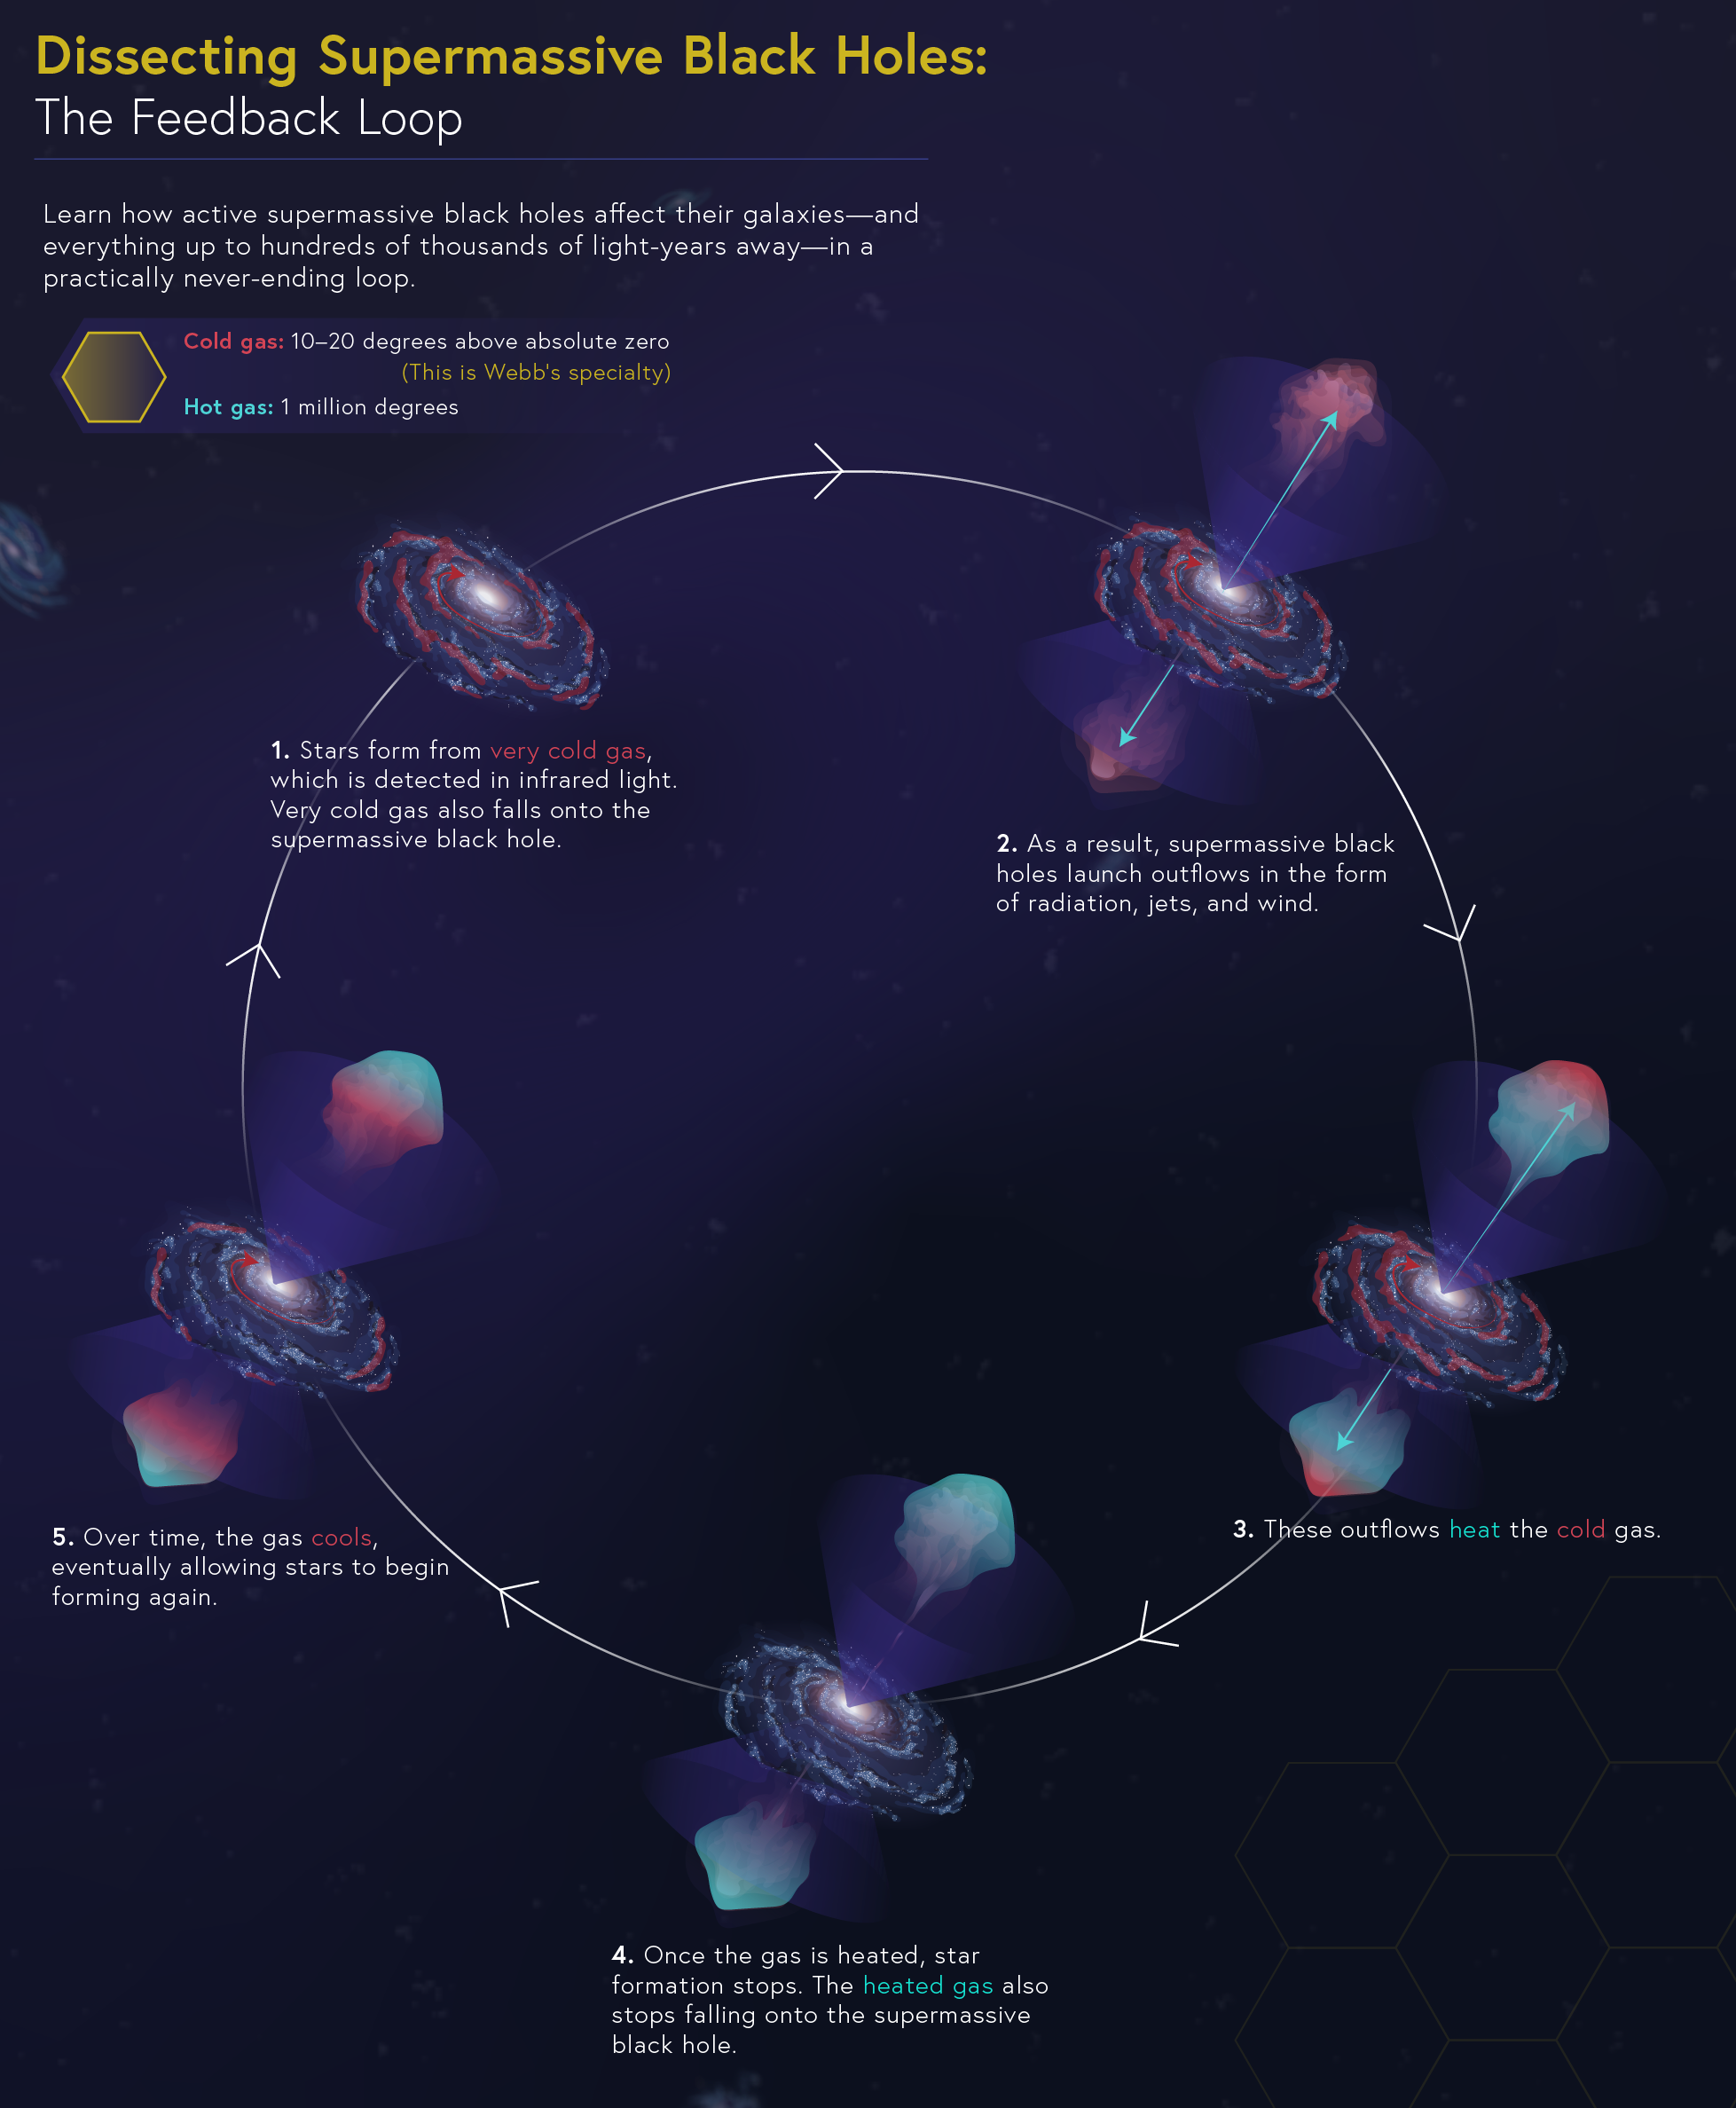

Dissecting Supermassive Black Holes: The Feedback Loop

Learn how active supermassive black holes affect their galaxies—and everything up to hundreds of thousands of light-years away—over millions of years.

Explore our image collection to find more infographics in this series, including "Converting Fuel," "Pinpointing the Flows," and "Conditions for Star Formation," and the complete “Dissecting Supermassive Black Holes” infographic available to admire, print, and post on your wall!

Credit: Image: NASA, ESA, CSA, Leah Hustak (STScI)